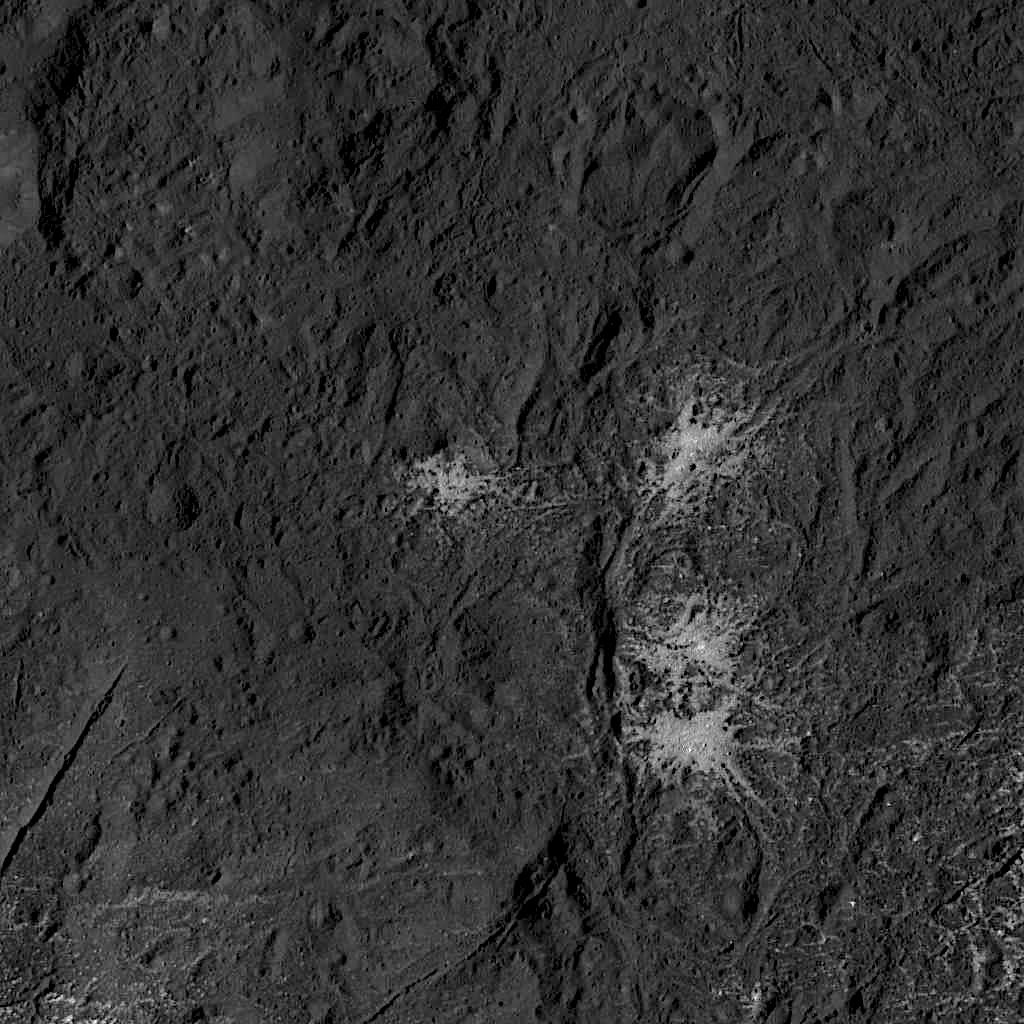

Stars in Occator Crater

This image was obtained by NASA’s Dawn spacecraft on July 24, 2018 from an altitude of about 89 miles (143 kilometers). NASA announced the conclusion of Dawn’s mission operations was Oct. 31, 2018, when the spacecraft depleted its hydrazine.

The center of this feature is located at about 18.5 degrees north latitude and 240.9 degrees east longitude, in the eastern part of Occator Crater.

Occator Crater is named after the Roman agricultural deity of the harrowing, a helper of Ceres, the goddess of agriculture, grain crops, fertility and motherly relationships.

Dawn’s mission is managed by JPL for NASA’s Science Mission Directorate in Washington. Dawn is a project of the directorates Discovery Program, managed by NASA’s Marshall Space Flight Center in Huntsville, Alabama. JPL is responsible for overall Dawn mission science. Orbital ATK Inc., in Dulles, Virginia, designed and built the spacecraft. The German Aerospace Center, Max Planck Institute for Solar System Research, Italian Space Agency and Italian National Astrophysical Institute are international partners on the mission team.

Credit: NASA/JPL-Caltech/UCLA/MPS/DLR/IDA